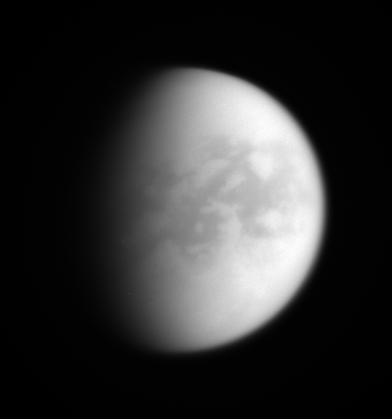

Saturn’s View of Titan

As it approached Titan for yet another revealing encounter, the Cassini spacecraft acquired this image showing terrain on the moon’s Saturn-facing hemisphere.

Prominent dark areas found in the moon’s equatorial region appear to contain vast and continuous dune fields, discovered by the Cassini Radar experiment and likely composed of particles that drop from Titan’s unique, smoggy atmosphere. The dark regions seen here are provisionally named Aaru and Senkyo (at right), with parts of western Fensal and Aztlan showing at left, near the terminator.

Titan is 5,150 kilometers (3,200 miles) across.

The image was taken with the Cassini spacecraft wide-angle camera using a spectral filter sensitive to wavelengths of infrared light centered at 752 nanometers. The view was obtained on July 2, 2006 at a distance of approximately 163,000 kilometers (101,000 miles) from Titan and at a Sun-Titan-spacecraft, or phase, angle of 62 degrees. Image scale is 19 kilometers (12 miles) per pixel.

The Cassini-Huygens mission is a cooperative project of NASA, the European Space Agency and the Italian Space Agency. The Jet Propulsion Laboratory, a division of the California Institute of Technology in Pasadena, manages the mission for NASA’s Science Mission Directorate, Washington, D.C. The Cassini orbiter and its two onboard cameras were designed, developed and assembled at JPL. The imaging operations center is based at the Space Science Institute in Boulder, Colo.

Credit: NASA/JPL/Space Science Institute